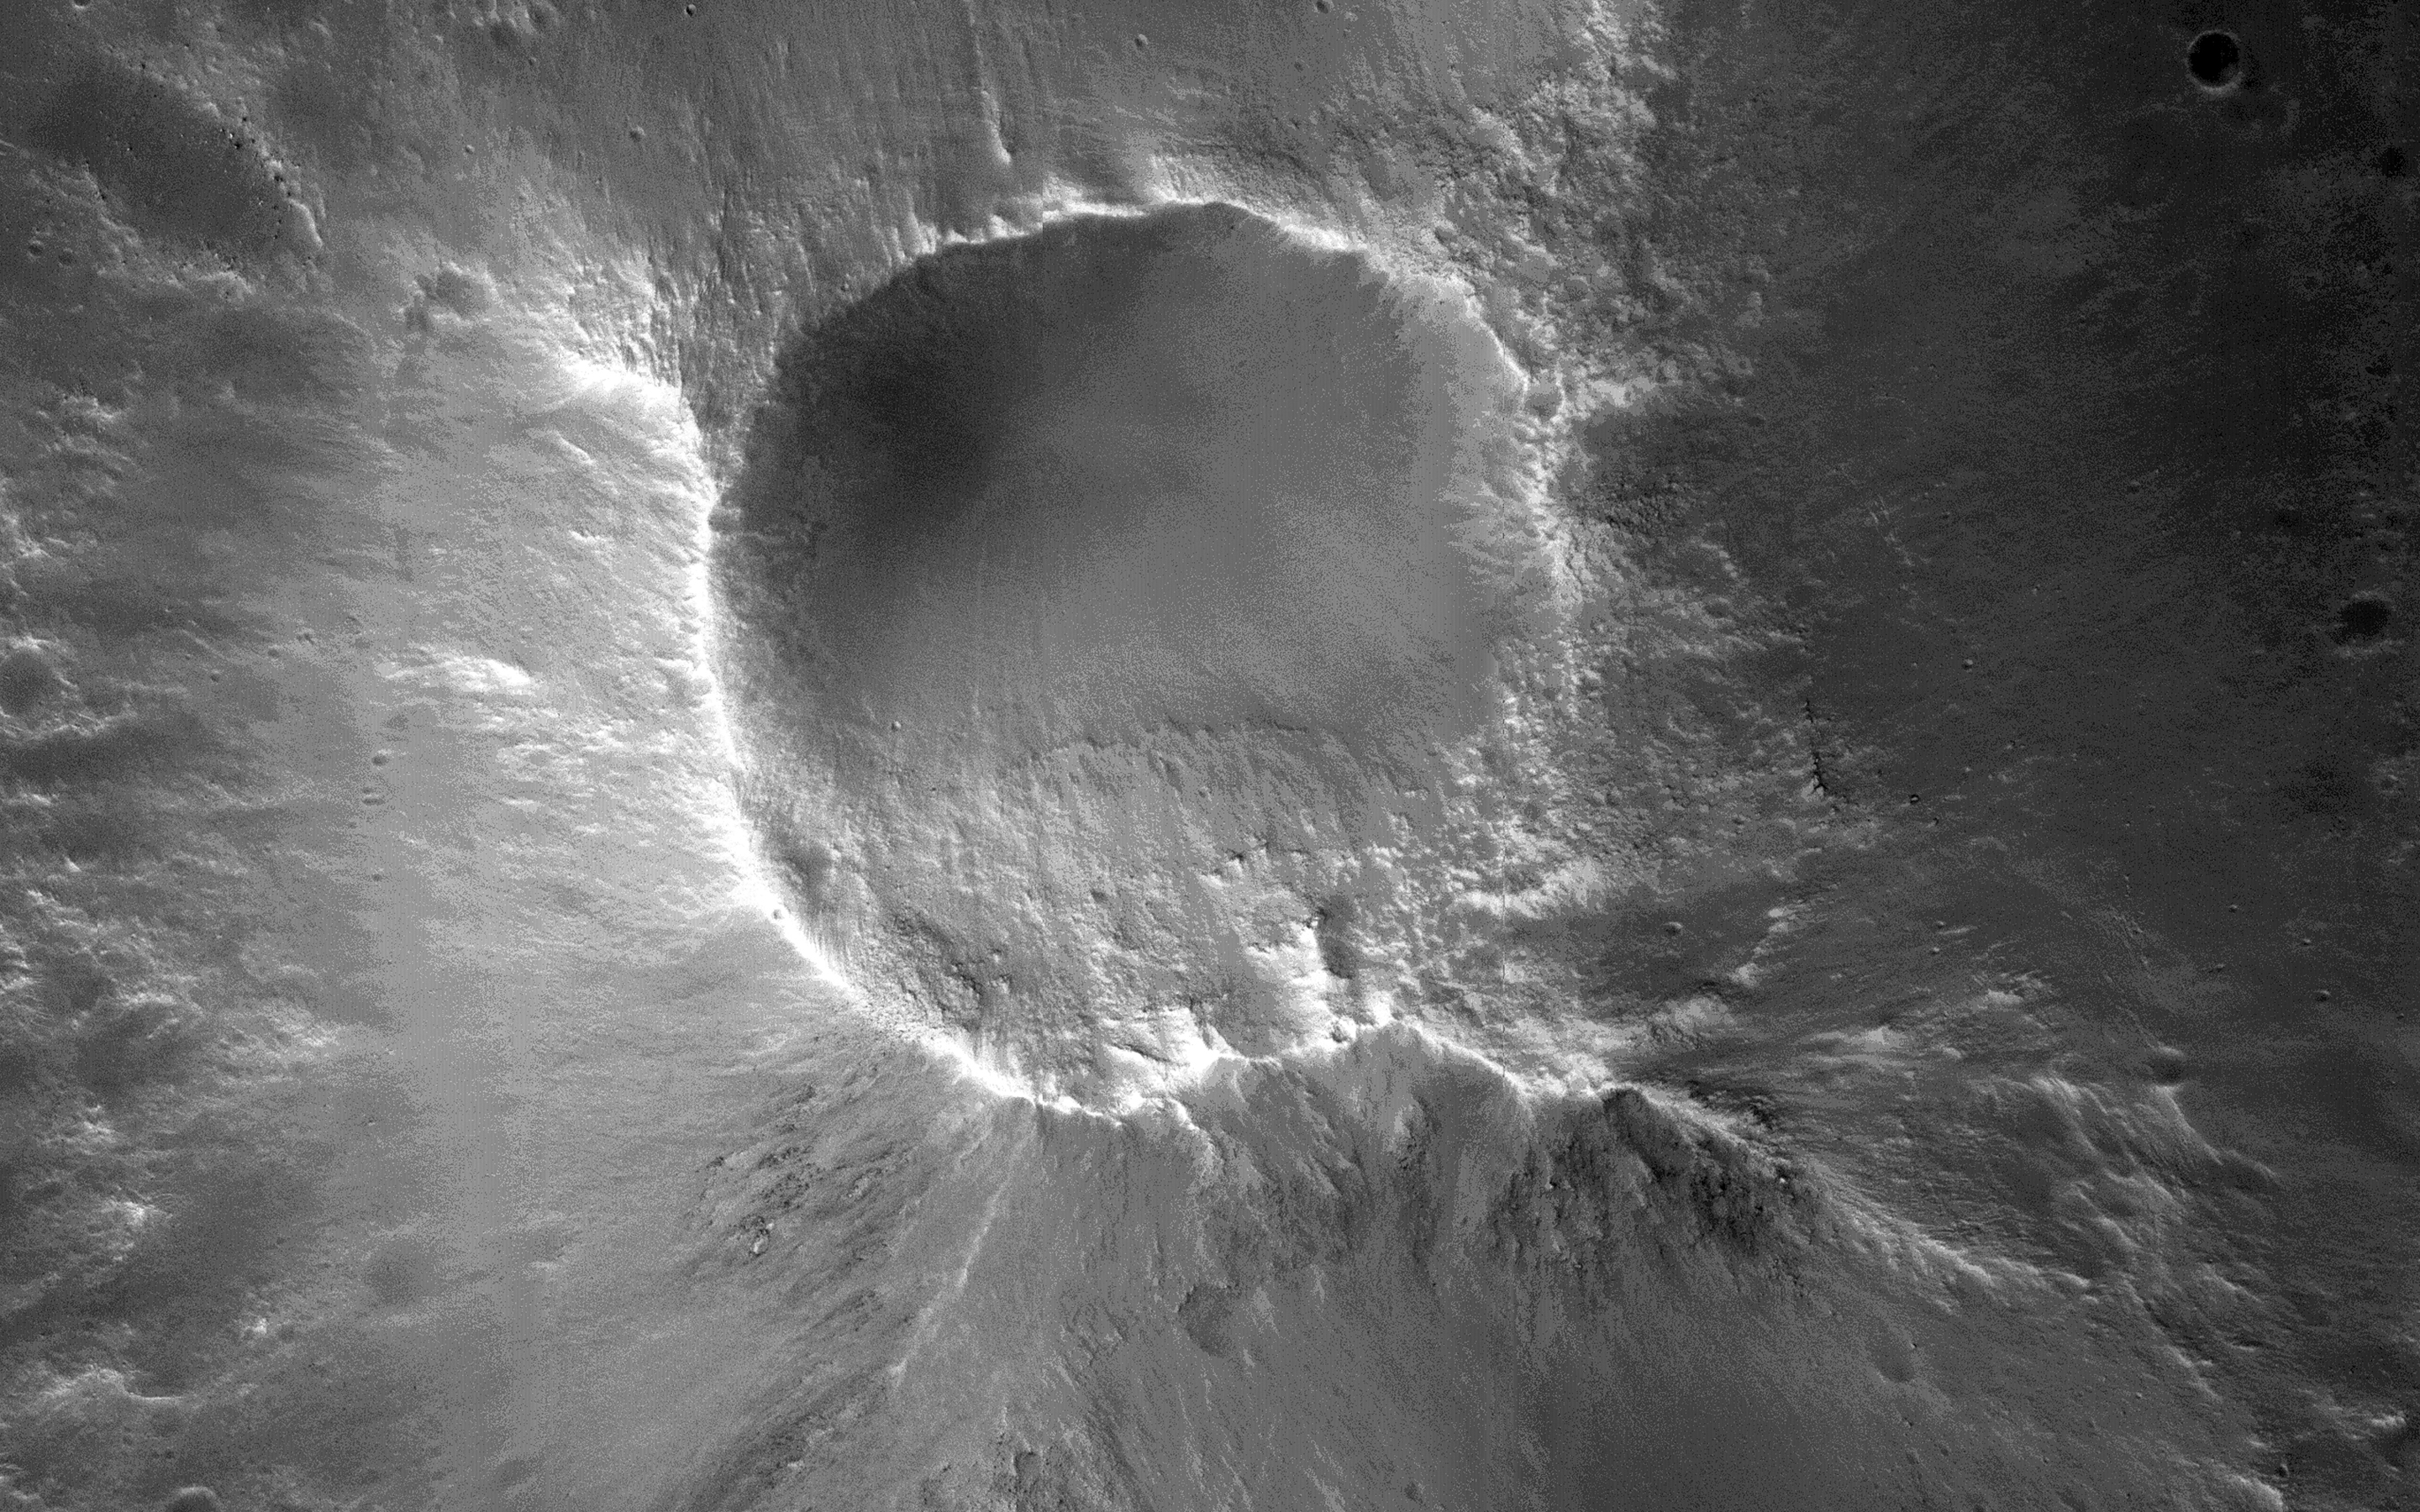

Cratered Summit of a Knob

There are many knob formations is the southeastern Acidalia region of Mars. All show a hilltop crest except one which has a summit crater that resembles a cone volcano.

Knobs like these likely formed from interactions between water ice and lava. For instance, the crater at the top of the center knob is likely from a steam explosion when lava vaporized ice. As such, this summit crater is not an impact crater.

This caption is based on a public target suggestion from HiWish.

HiRISE is one of six instruments on NASA’s Mars Reconnaissance Orbiter. The University of Arizona, Tucson, operates HiRISE, which was built by Ball Aerospace & Technologies Corp., Boulder, Colorado. NASA’s Jet Propulsion Laboratory, a division of the California Institute of Technology in Pasadena, manages the Mars Reconnaissance Orbiter Project for NASA’s Science Mission Directorate, Washington.

Credit: NASA/JPL-Caltech/University of Arizona